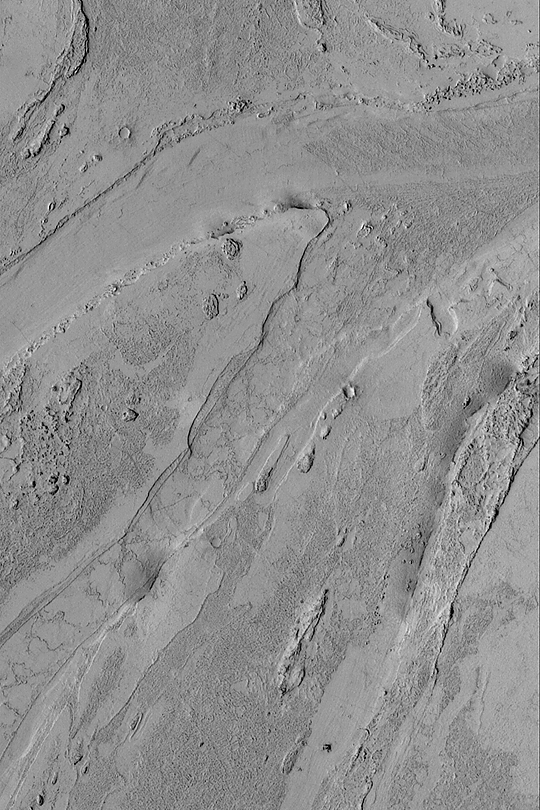

Valley South of Cerberus

MGS MOC Release No. MOC2-413, 6 July 2003

To date, the Mars Global Surveyor (MGS) Mars Orbiter Camera (MOC) narrow angle system has only imaged about 3% of the martian surface. Thus, a new discovery can come at any time, as additional places are covered every day. This MOC image shows a portion of a shallow valley south of Cerberus that was just discovered in April 2003. The valley may have been cut but torrents of mud-laden water; alternatively, an extremely fluid lava was involved. This picture was acquired in May 2003; it covers an area 3 km (1.9 mi) wide and is illuminated from the left. North is toward the top/upper right. The picture is located near 4.6°N, 204.3°W.

Credit: NASA/JPL/Malin Space Science Systems